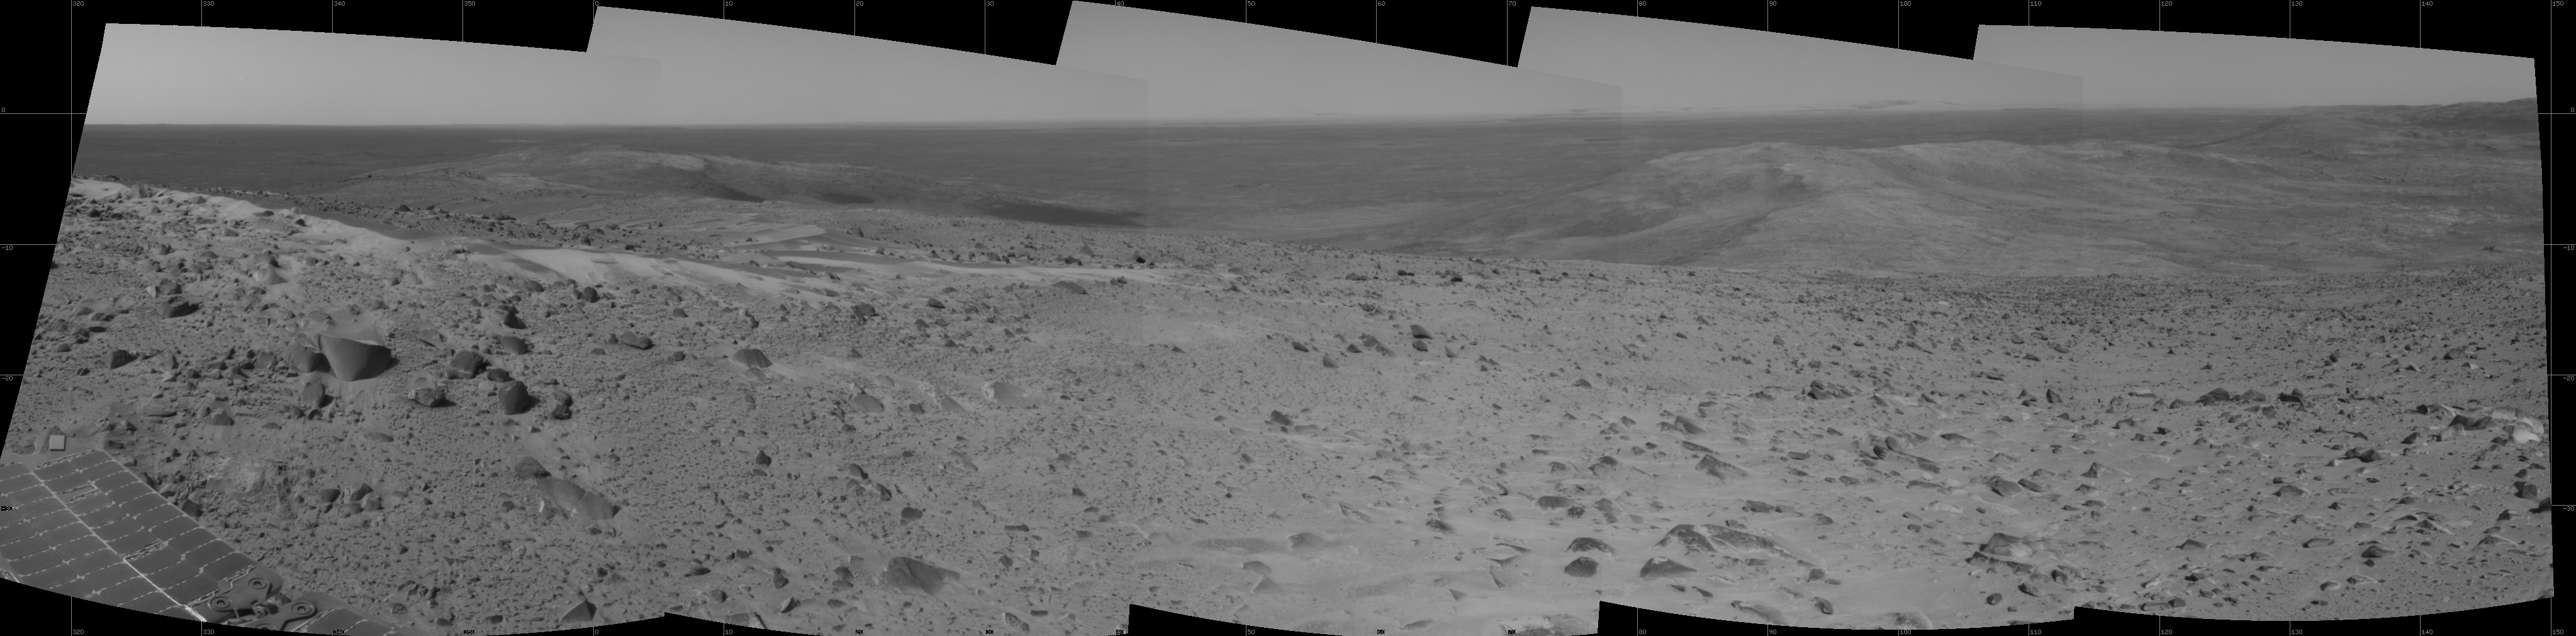

After Conquering ‘Husband Hill,’ Spirit Moves On

The first explorer ever to scale a summit on another planet, NASA’s Mars Exploration Rover Spirit has begun a long trek downward from the top of “Husband Hill” to new destinations. As shown in this 180-degree panorama from east of the summit, Spirit’s earlier tracks are no longer visible. They are off to the west (to the left in this view). Spirit’s next destination is “Haskin Ridge,” straight ahead along the edge of the steep cliff on the right side of this panorama.

The scene is a mosaic of images that Spirit took with the navigation camera on the rover’s 635th Martian day, or sol, (Oct. 16, 2005) of exploration of Gusev Crater on Mars. This view is presented in a cylindrical projection with geometric seam correction.

Credit: NASA/JPL-Caltech